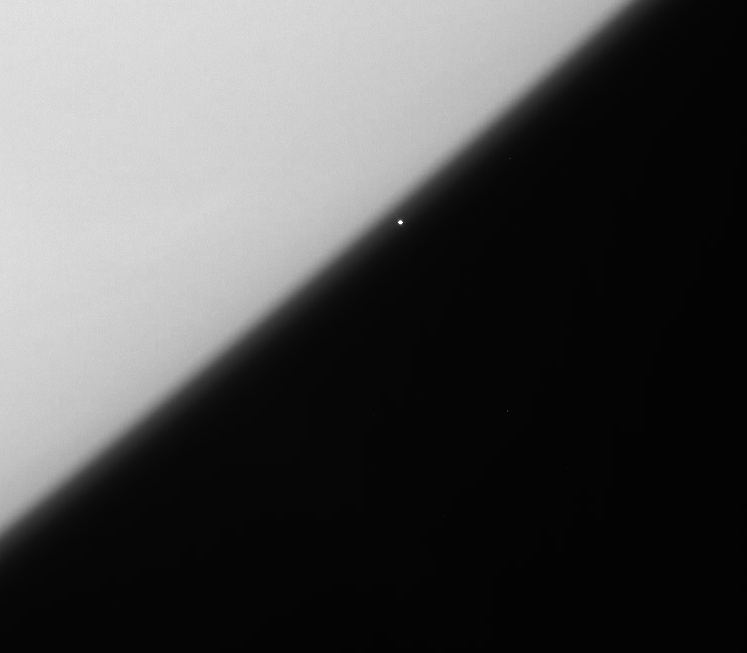

Help from Orion

The brilliant supergiant star, Rigel, emerges from behind the haze of Saturn’s upper atmosphere in this Cassini view.

Rigel is one of the 10 brightest stars in Earth’s sky and forms the left foot (sometimes referred to as the left knee) of the familiar constellation Orion.

Imaging scientists use views like these to probe the vertical structure of haze in Saturn’s upper atmosphere. The dimming of the star at each altitude in the atmosphere yields information on the density of the haze at that location.

The image was taken in visible green light with the Cassini spacecraft narrow-angle camera on April 28, 2006 at a distance of approximately 663,000 kilometers (412,000 miles) from Saturn. Image scale is 4 kilometers (2 miles) per pixel.

The Cassini-Huygens mission is a cooperative project of NASA, the European Space Agency and the Italian Space Agency. The Jet Propulsion Laboratory, a division of the California Institute of Technology in Pasadena, manages the mission for NASA’s Science Mission Directorate, Washington, D.C. The Cassini orbiter and its two onboard cameras were designed, developed and assembled at JPL. The imaging operations center is based at the Space Science Institute in Boulder, Colo.

Credit: NASA/JPL/Space Science Institute